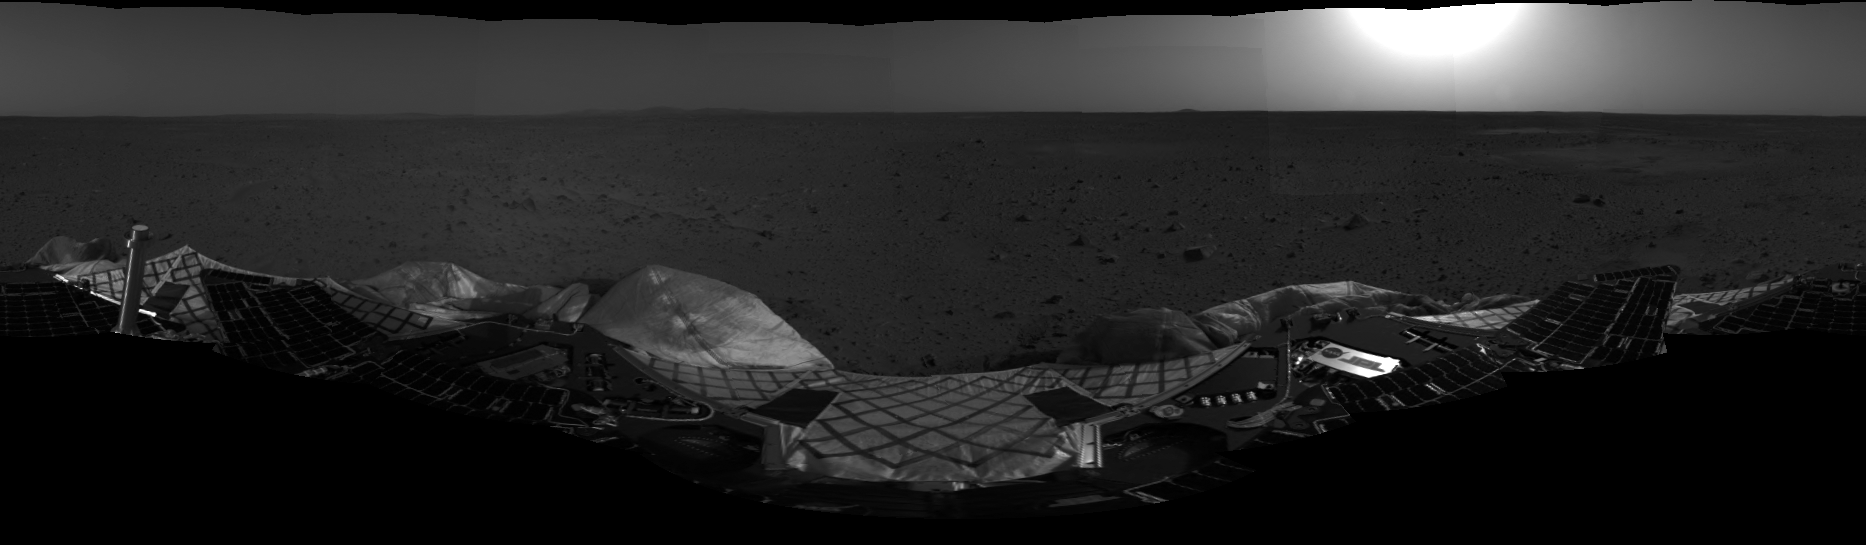

First Look at Spirit on Mars-2

This mosaic image taken by the navigation camera on the Mars Exploration Rover Spirit has been further processed, resulting in a significantly improved 360 degree panoramic view of the rover on the surface of Mars.

Credit: NASA/JPL